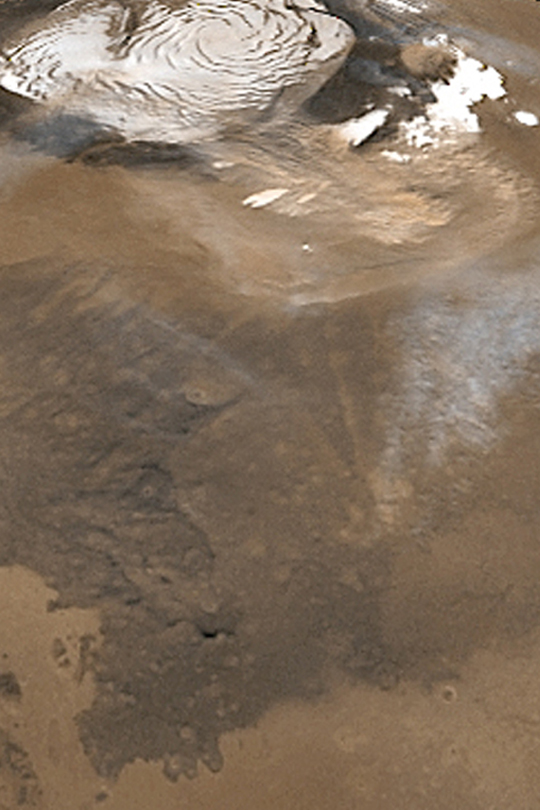

North Polar Dust Storm

MGS MOC Release No. MOC2-334, 18 April 2003

This composite of Mars Global Surveyor (MGS) Mars Orbiter Camera (MOC) wide angle daily global images shows a north polar dust storm on March 7, 2003. Similar late summer storms occurred nearly every day from late February well into April 2003; these were also seen in late summer in 1999 and 2001. The white features at the top of the image are the water ice surfaces of the north polar residual cap. Sunlight illuminates the scene from the lower left.

Credit: NASA/JPL/Malin Space Science Systems